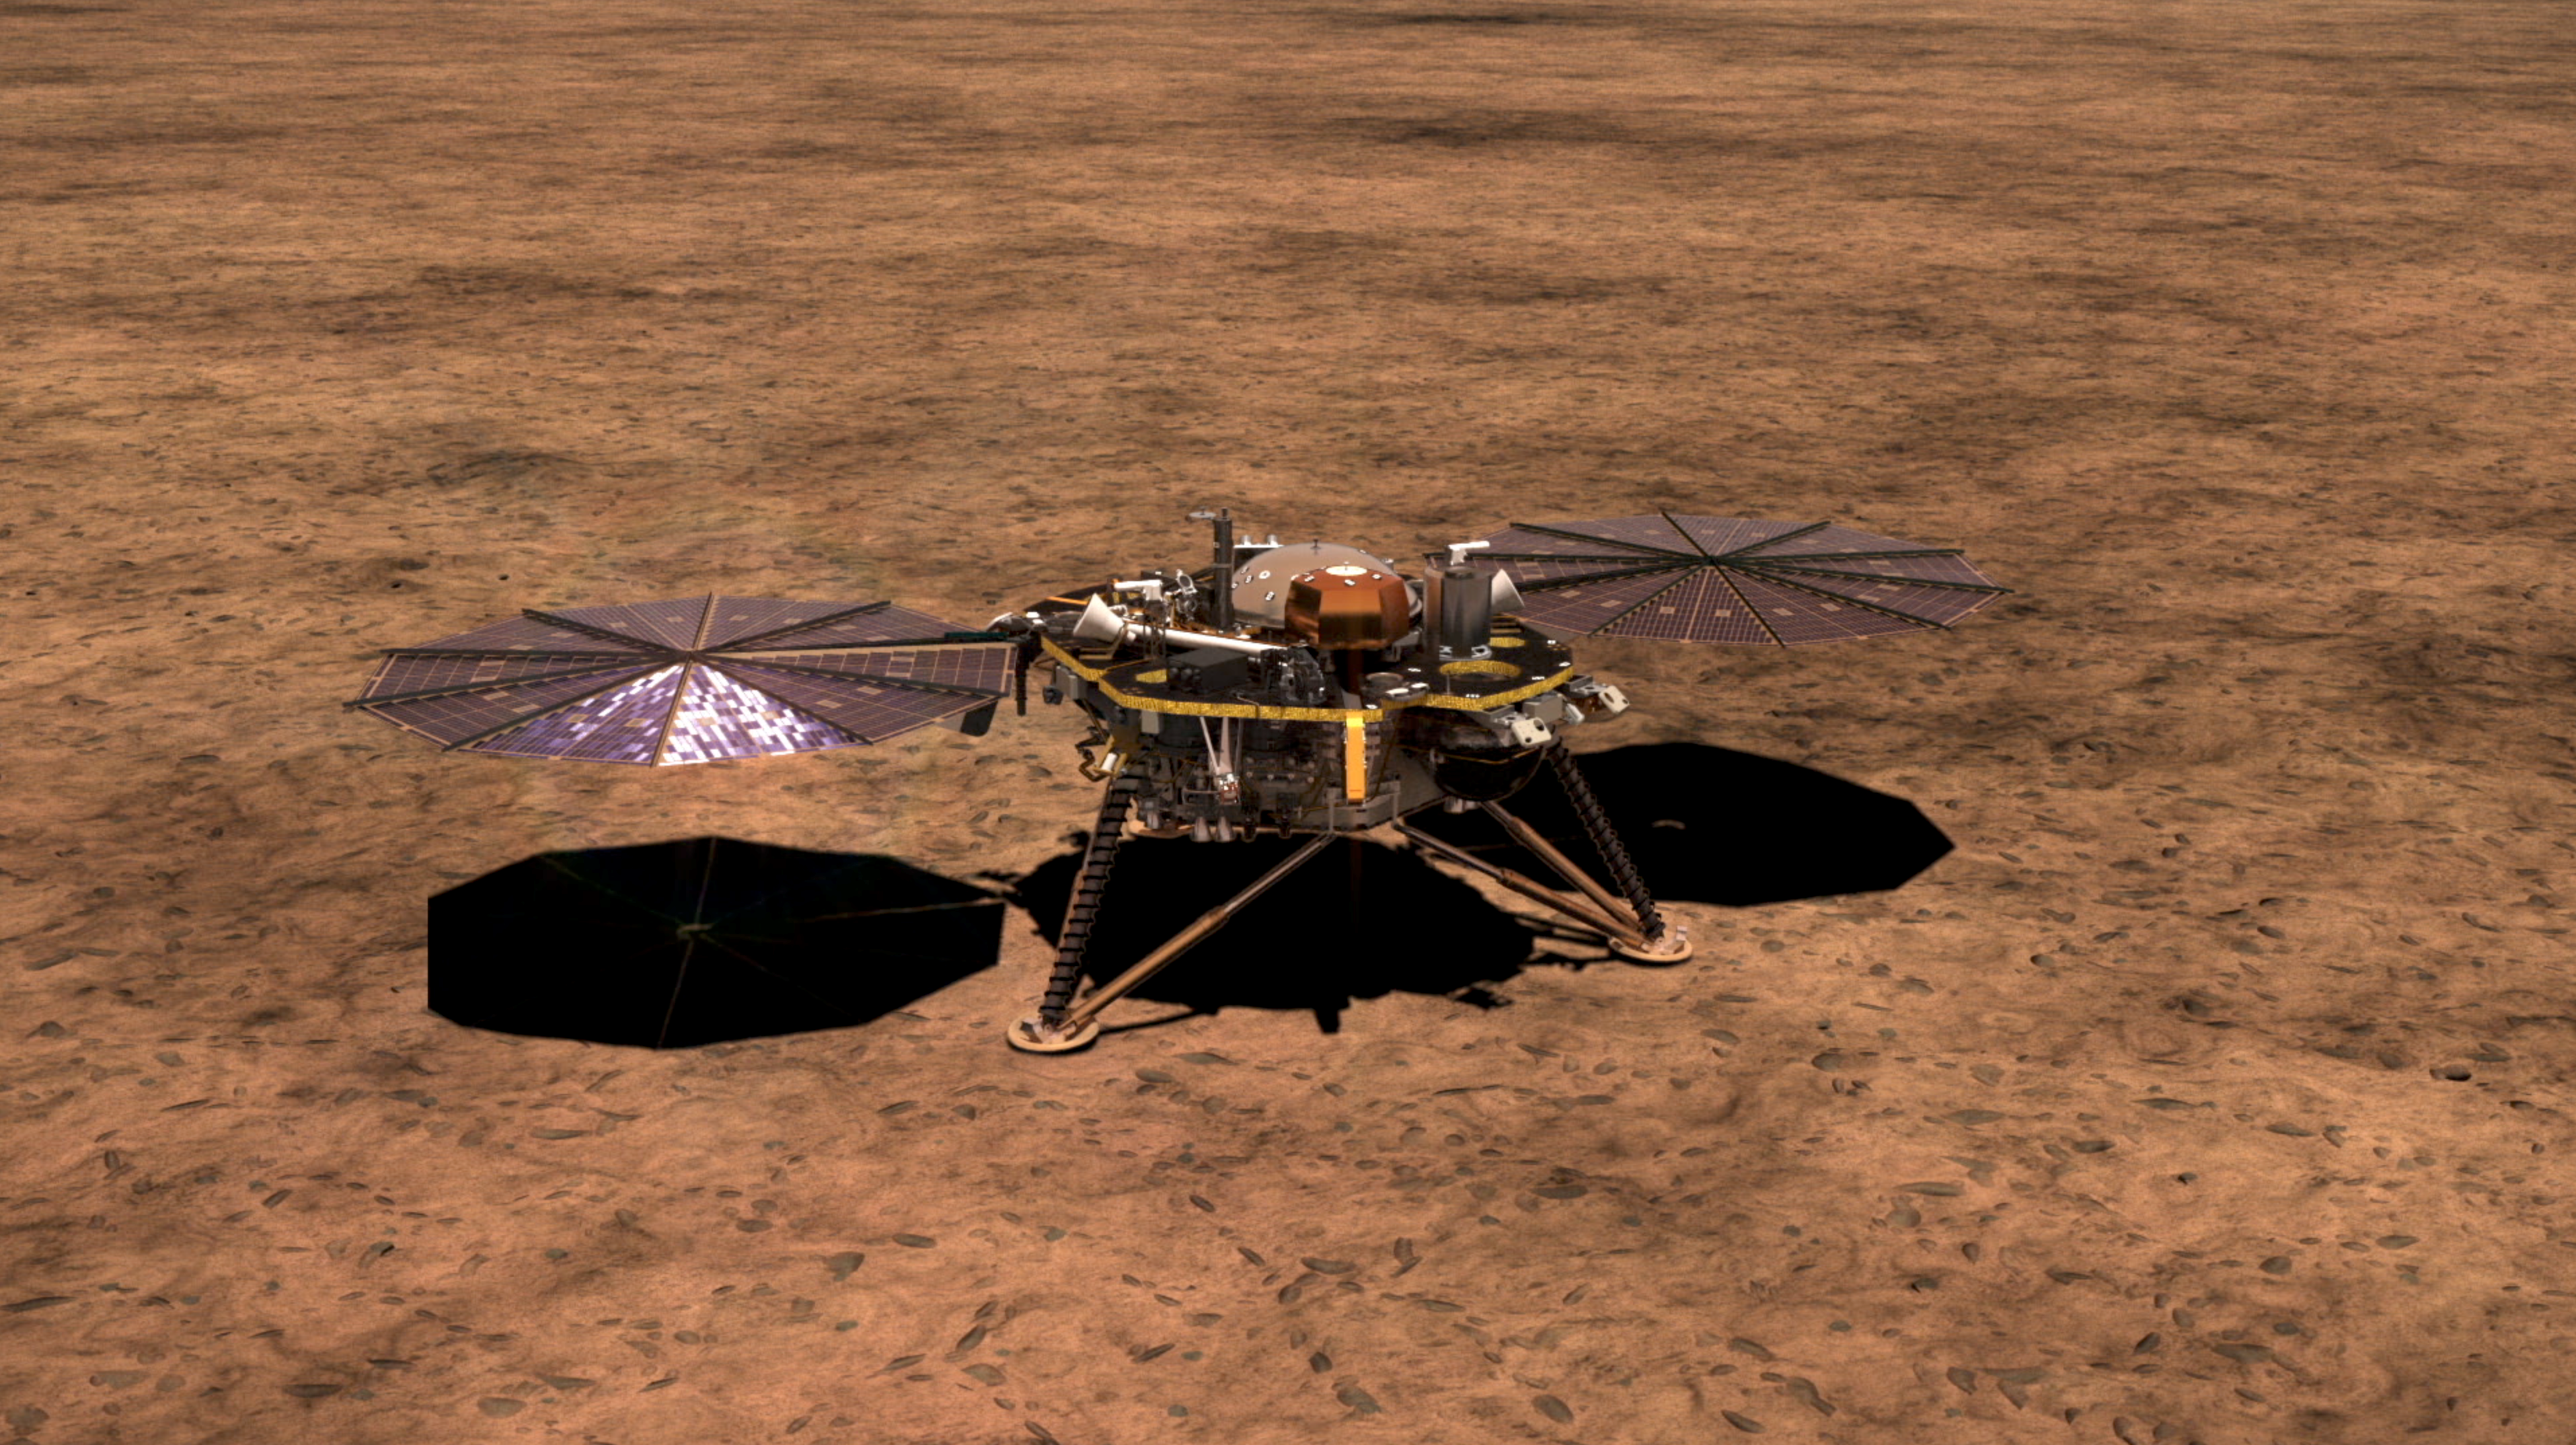

InSight Lander with Solar Arrays Deployed

This artist’s illustration shows NASA’s InSight lander on the surface of Mars, with its solar arrays deployed.

NASA’s Jet Propulsion Laboratory, a division of Caltech in Pasadena, California, manages the InSight Project for NASA’s Science Mission Directorate, Washington. Lockheed Martin Space, Denver, Colorado built the spacecraft. InSight is part of NASA’s Discovery Program, which is managed by NASA’s Marshall Space Flight Center in Huntsville, Alabama.

Credit: NASA/JPL-Caltech